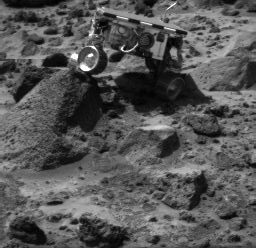

Sojourner Doing a Wheelie on “Wedge” – Right Eye

Sojourner’s left rear wheel is perched on the rock “Wedge” in this image, taken on Sol 47 by the Imager for Mars Pathfinder (IMP). The rover’s Alpha Proton X-ray Spectrometer (APXS) is the cylindrical object extending from the back of the rover.

This image and PIA01556 (left eye) make up a stereo pair.

Mars Pathfinder is the second in NASA’s Discovery program of low-cost spacecraft with highly focused science goals. The Jet Propulsion Laboratory, Pasadena, CA, developed and manages the Mars Pathfinder mission for NASA’s Office of Space Science, Washington, D.C. JPL is an operating division of the California Institute of Technology (Caltech).

Photojournal note: Sojourner spent 83 days of a planned seven-day mission exploring the Martian terrain, acquiring images, and taking chemical, atmospheric and other measurements. The final data transmission received from Pathfinder was at 10:23 UTC on September 27, 1997. Although mission managers tried to restore full communications during the following five months, the successful mission was terminated on March 10, 1998.

Credit: NASA/JPL